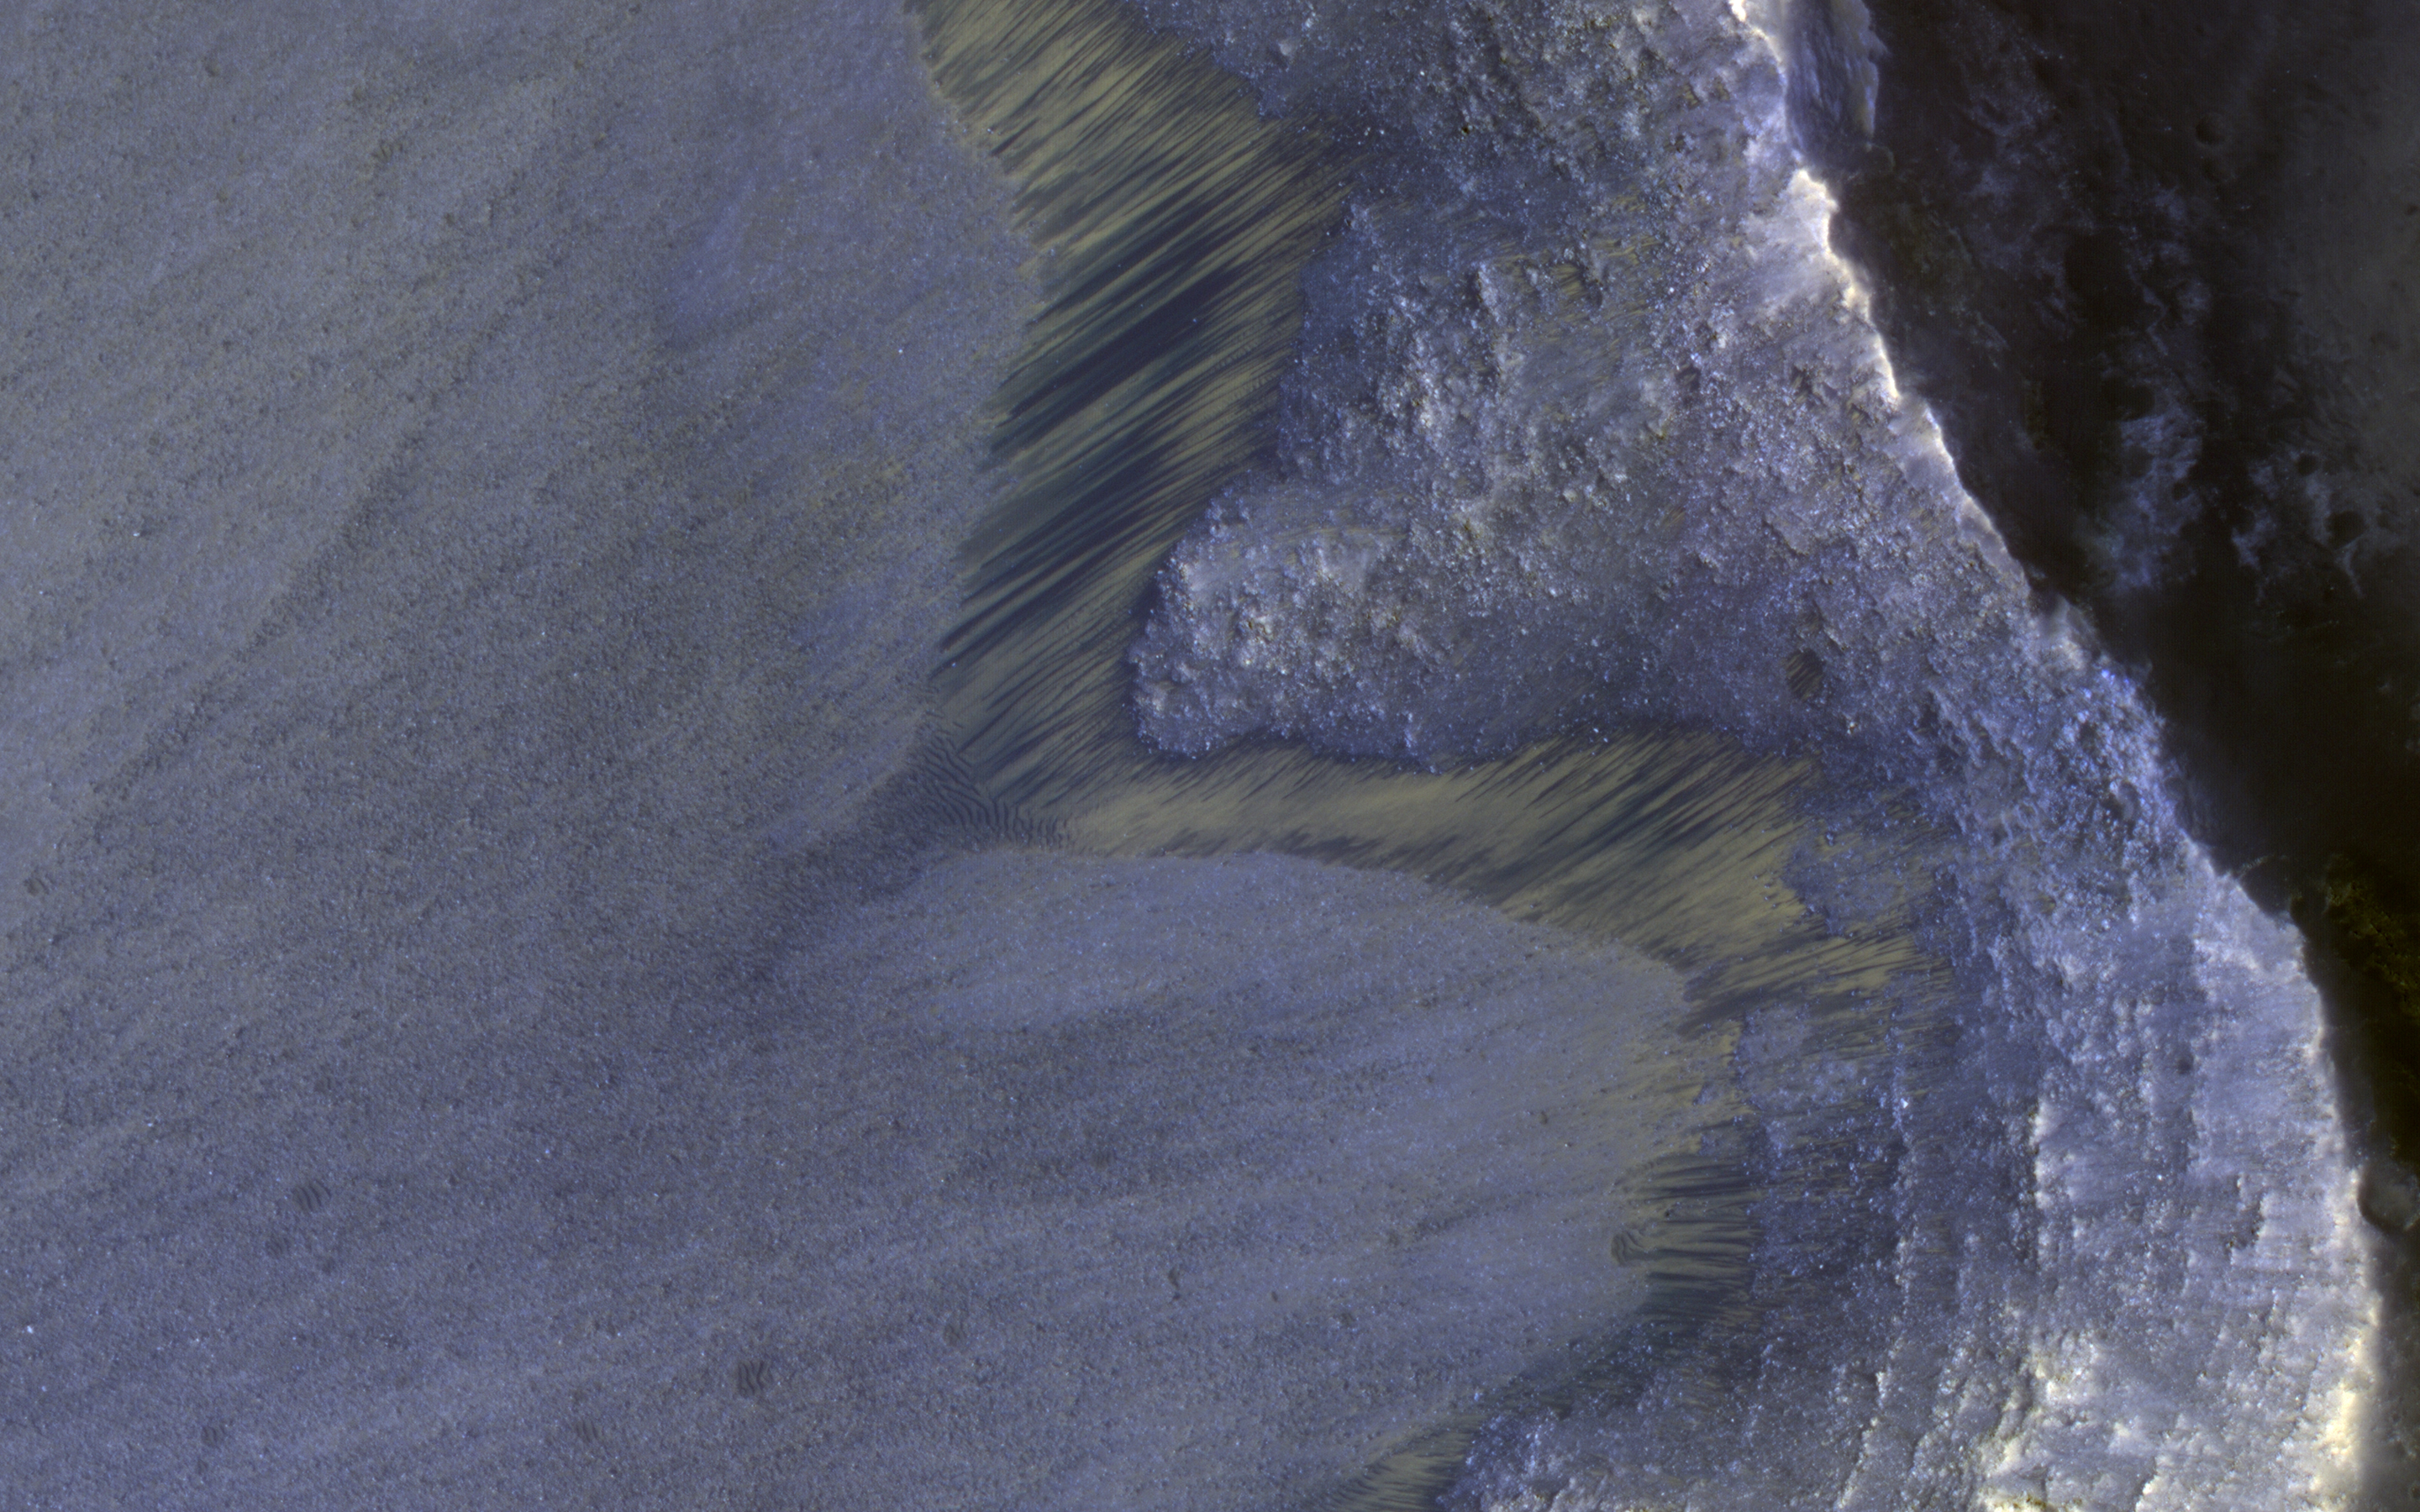

Seasonal Flows on Warm Slopes

Recurring Slope Lineae (called “RSL”) are seasonally-repeating dark flows that are active at the warmest times of the year. Some of these grow from the top of the steep slope downwards as expected for liquid or granular flows.

Others show different darkening patterns, which suggests different processes. Although HiRISE has acquired many images to monitor RSL sites, it still is not certain how these features form.

The map is projected here at a scale of 25 centimeters (9.8 inches) per pixel. [The original image scale is 25.8 centimeters (10.2 inches) per pixel (with 2 x 2 binning); objects on the order of 51.7 centimeters (20.4 inches) across are resolved.] North is up.

The University of Arizona, Tucson, operates HiRISE, which was built by Ball Aerospace & Technologies Corp., Boulder, Colo. NASA’s Jet Propulsion Laboratory, a division of Caltech in Pasadena, California, manages the Mars Reconnaissance Orbiter Project for NASA’s Science Mission Directorate, Washington.

Credit: NASA/JPL-Caltech/Univ. of Arizona